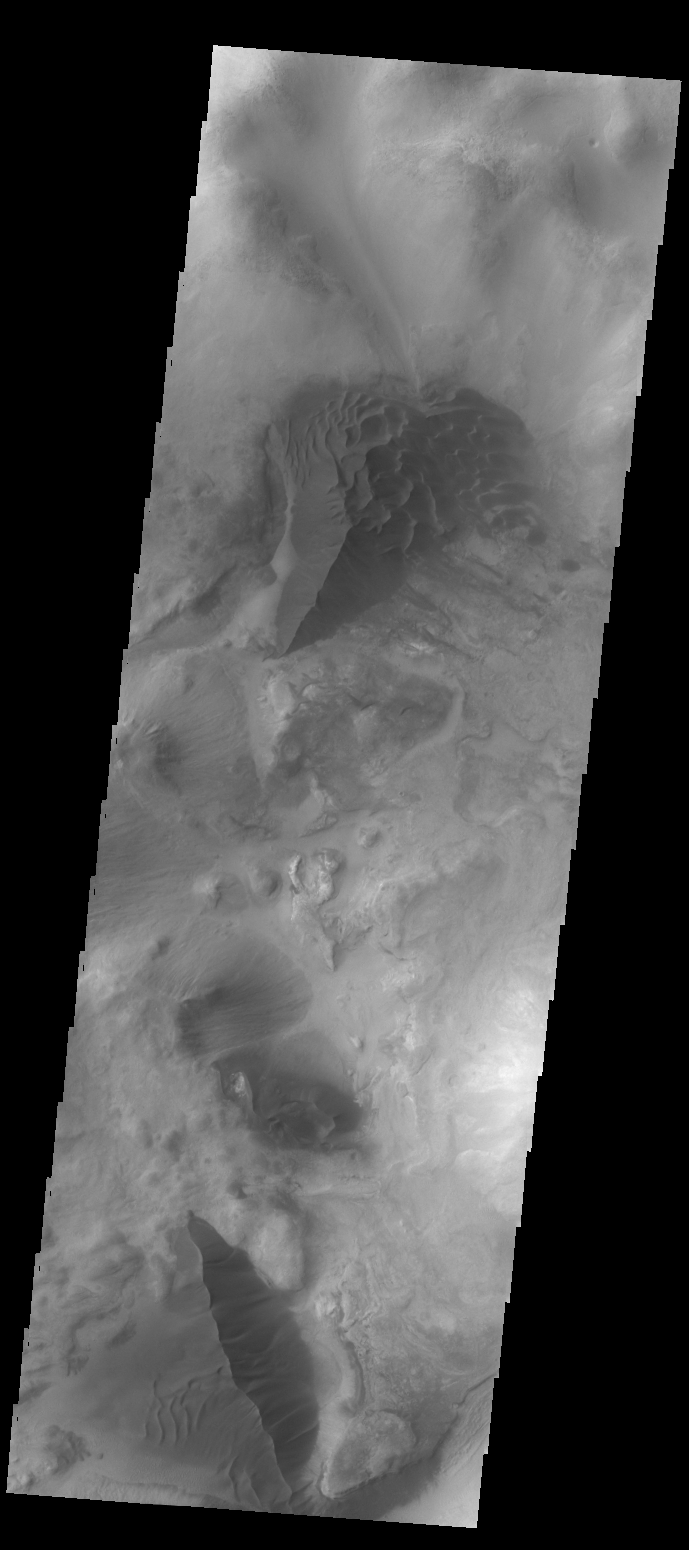

Dunes in Argyre Planitia

The large hills of sand in this VIS image are located on western margin of Argyre Planitia.

Credit: NASA/JPL-Caltech/ASU